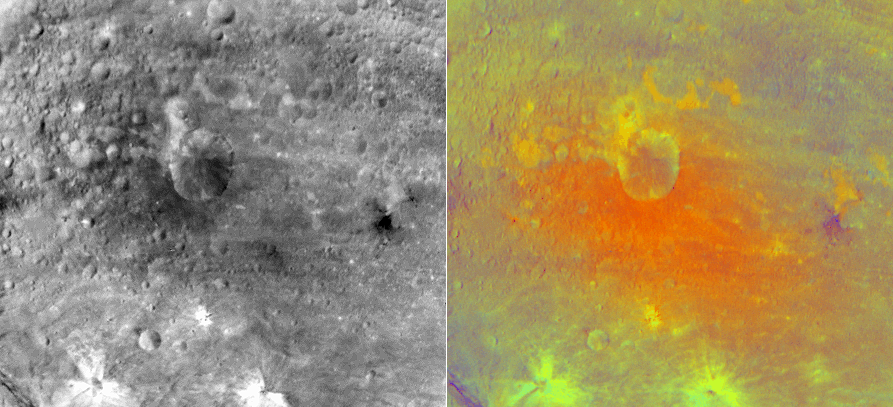

False-Color Image of an Impact Crater on Vesta

NASA’s Dawn spacecraft obtained this false-color image of an impact crater in Vesta’s equatorial region with its framing camera on July 25, 2011. The view on the left was taken through the camera’s clear filter (left) and the false-color version on the right is composed of images through three color filters composed to a false color ratio image (right).

In this false Red-Green-Blue (RGB) color scheme, red is used for the ratio of the brightness at wavelengths of 750 nanometers to the brightness at 440 nanometers, green is used for the ratio to the brightness of 750 nanometers to 920 nanometers and blue is used for the ratio to the brightness at 440 nanometers to 750 nanometers. Red-blue tones capture the visible continuum and green tones capture the relative strength of the ferrous absorption band at 1 micron. The images have a resolution of about 490 meters per pixel.

The framing cameras were developed and built under the leadership of the Max Planck Institute for Solar System Research, Katlenburg-Lindau, Germany, with significant contributions by the German Aerospace Center (DLR) Institute of Planetary Research, Berlin, and in coordination with the Institute of Computer and Communication Network Engineering, Braunschweig. The framing camera project is funded by NASA, the Max Planck Society and DLR. JPL is a division of the California Institute of Technology, in Pasadena.

Credit: NASA/JPL-Caltech/UCLA/MPS/DLR/IDA